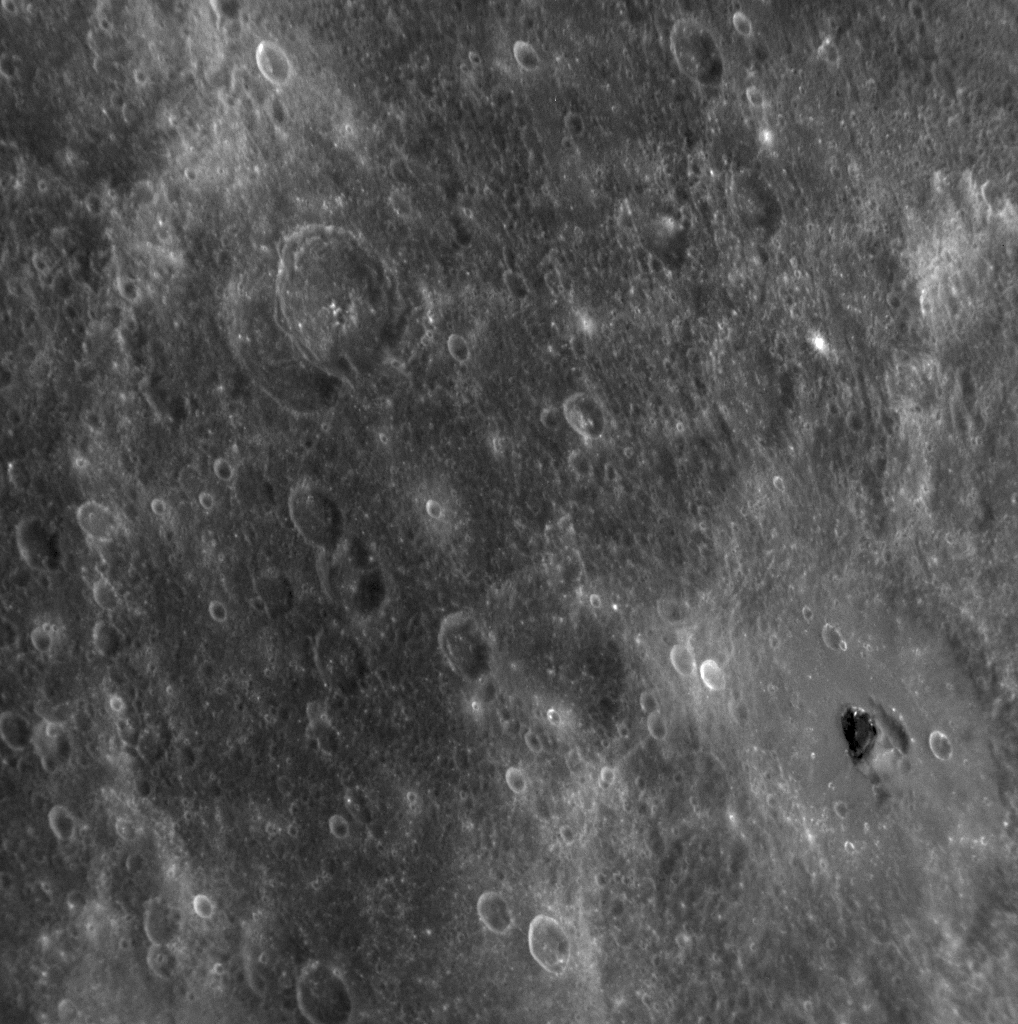

A Patch of Black

Update: This crater containing interesting dark material was given the name Hemingway in July 2009.

The crater in the lower right-hand corner of this image has a patch of very dark material located near its center. The region of this image has been seen only with the Sun high overhead in the sky. Such lighting conditions are good for recognizing color differences of rocks but not well suited for ascertaining the topography of surface features from shadows. The shape of the surface in this area is difficult to resolve given the lighting angle, but the dark patch is not in shadow. Dark surfaces have also been seen on other regions of Mercury, including this dark halo imaged during the second Mercury flyby (PIA11357) and near such named craters as Nawahi, Atget, and Basho seen during MESSENGER’s first Mercury encounter. The example here is particularly striking, however, and from this NAC image the material may appear even darker than in other example areas. The dark color is likely due to rocks that have a different mineralogical composition from that of the surrounding surface. Understanding why these patches of dark rocks are found on Mercury’s surface is a question of interest to the MESSENGER Science Team. The right edge of the image here aligns with this previously released NAC image (see PIA11763), where other dark surface material, as well as patches of light-colored rocks, can be seen.

Date Acquired: October 6, 2008
Image Mission Elapsed Time (MET): 131771988
Instrument: Narrow Angle Camera (NAC) of the Mercury Dual Imaging System (MDIS)
Resolution: 260 meters/pixel (0.16 miles/pixel)
Scale: This image is about 270 kilometers (170 miles) across
Spacecraft Altitude: 10,100 kilometers (6,300 miles)

These images are from MESSENGER, a NASA Discovery mission to conduct the first orbital study of the innermost planet, Mercury. For information regarding the use of images, see the MESSENGER image use policy.

Credit: NASA/Johns Hopkins University Applied Physics Laboratory/Carnegie Institution of Washington